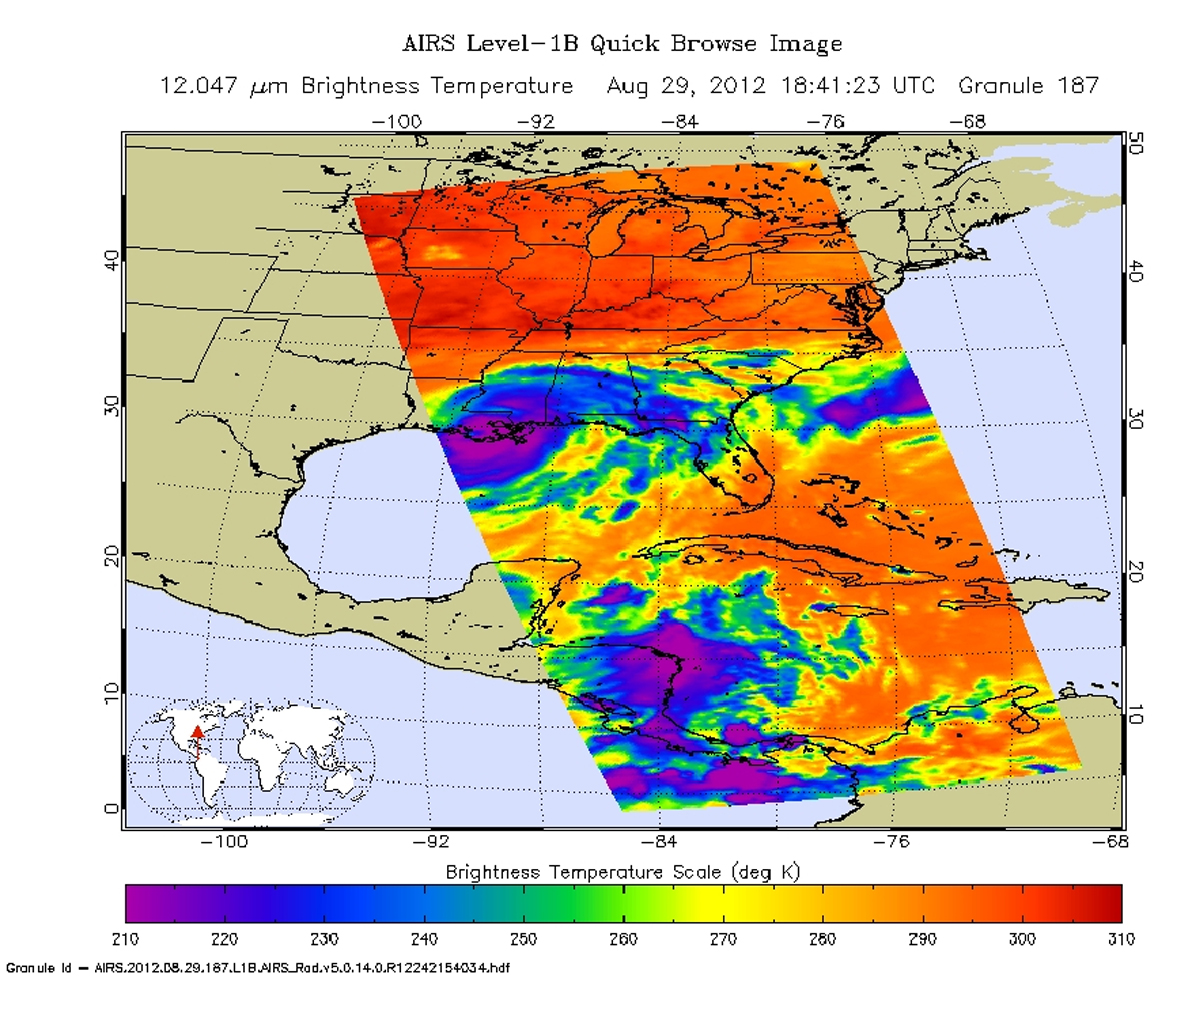

A Slow-moving Isaac Brings Flooding to Gulf States

Isaac — once a Category 1 hurricane and now a strong tropical storm with maximum sustained winds of 70 miles per hour (60 knots) — continues to create havoc across the Gulf Coast, from eastern Texas to Florida. While “only” reaching Category 1 on the Saffir-Simpson hurricane wind scale upon landfall on Aug. 28, Isaac is a slow mover, crawling along at only about six miles (10 kilometers) per hour. This slow movement is forecast to continue over the next 24 to 36 hours, bringing a prolonged threat of flooding to the northern Gulf Coast and south-central United States.

As seen in this infrared image from the Atmospheric Infrared Sounder (AIRS) instrument on NASA’s Aqua spacecraft, acquired at 2:41 p.m. CDT on Aug. 29, 2012, the large storm is still relatively well organized and is producing strong bands of thunderstorms. The broad area of purple in the image represents cloud-top temperatures colder than minus 63 degrees Fahrenheit (minus 52 degrees Celsius) around the center of the storm’s circulation. It is here that Isaac’s strongest storms and heaviest rainfall are now occurring.

According to the National Oceanic and Atmospheric Administration’s National Hurricane Center, strong bands of thunderstorms continue to develop over water in the storm’s eastern semicircle and southwest of the center. These strong rain bands are forecast to spread gradually to the west tonight across coastal southeastern Louisiana and southern Mississippi, including the New Orleans metropolitan area. The storm is expected to weaken to a tropical depression by Thursday night and a post-tropical remnant low-pressure system by Friday.

After pounding North Carolina and Virginia on Aug. 27, Hurricane Irene made a second landfall near Little Egg Inlet, N.J., early Sunday morning, Aug. 28, still as a category one hurricane with maximum sustained winds of 75 mph (120 kilometers per hour). It then weakened slightly before making a third landfall over Coney Island, N.Y. as a 65-mph (100-kilometer-per-hour) tropical storm. Irene’s heavy rains, winds and storm surge are causing widespread problems throughout the U.S. mid-Atlantic and Northeast.

This infrared image of Irene was taken by the Atmospheric Infrared Sounder (AIRS) instrument on NASA’s Aqua spacecraft at 2:47 a.m. EDT on Aug. 27, a few hours before the storm’s second landfall in New Jersey.

The AIRS data create an accurate 3-D map of atmospheric temperature, water vapor and clouds, data that are useful to forecasters. The image shows the temperature of Irene’s cloud tops or the surface of Earth in cloud-free regions. The coldest cloud-top temperatures appear in purple, indicating towering cold clouds and heavy precipitation. The infrared signal of AIRS does not penetrate through clouds. Where there are no clouds, AIRS reads the infrared signal from the surface of the ocean waters, revealing warmer temperatures in orange and red.<

About AIRS
The Atmospheric Infrared Sounder, AIRS, in conjunction with the Advanced Microwave Sounding Unit, AMSU, senses emitted infrared and microwave radiation from Earth to provide a three-dimensional look at Earth’s weather and climate. Working in tandem, the two instruments make simultaneous observations all the way down to Earth’s surface, even in the presence of heavy clouds. With more than 2,000 channels sensing different regions of the atmosphere, the system creates a global, three-dimensional map of atmospheric temperature and humidity, cloud amounts and heights, greenhouse gas concentrations, and many other atmospheric phenomena. Launched into Earth orbit in 2002, the AIRS and AMSU instruments fly onboard NASA’s Aqua spacecraft and are managed by NASA’s Jet Propulsion Laboratory in Pasadena, Calif., under contract to NASA. JPL is a division of the California Institute of Technology in Pasadena.

Credit: NASA/JPL-Caltech